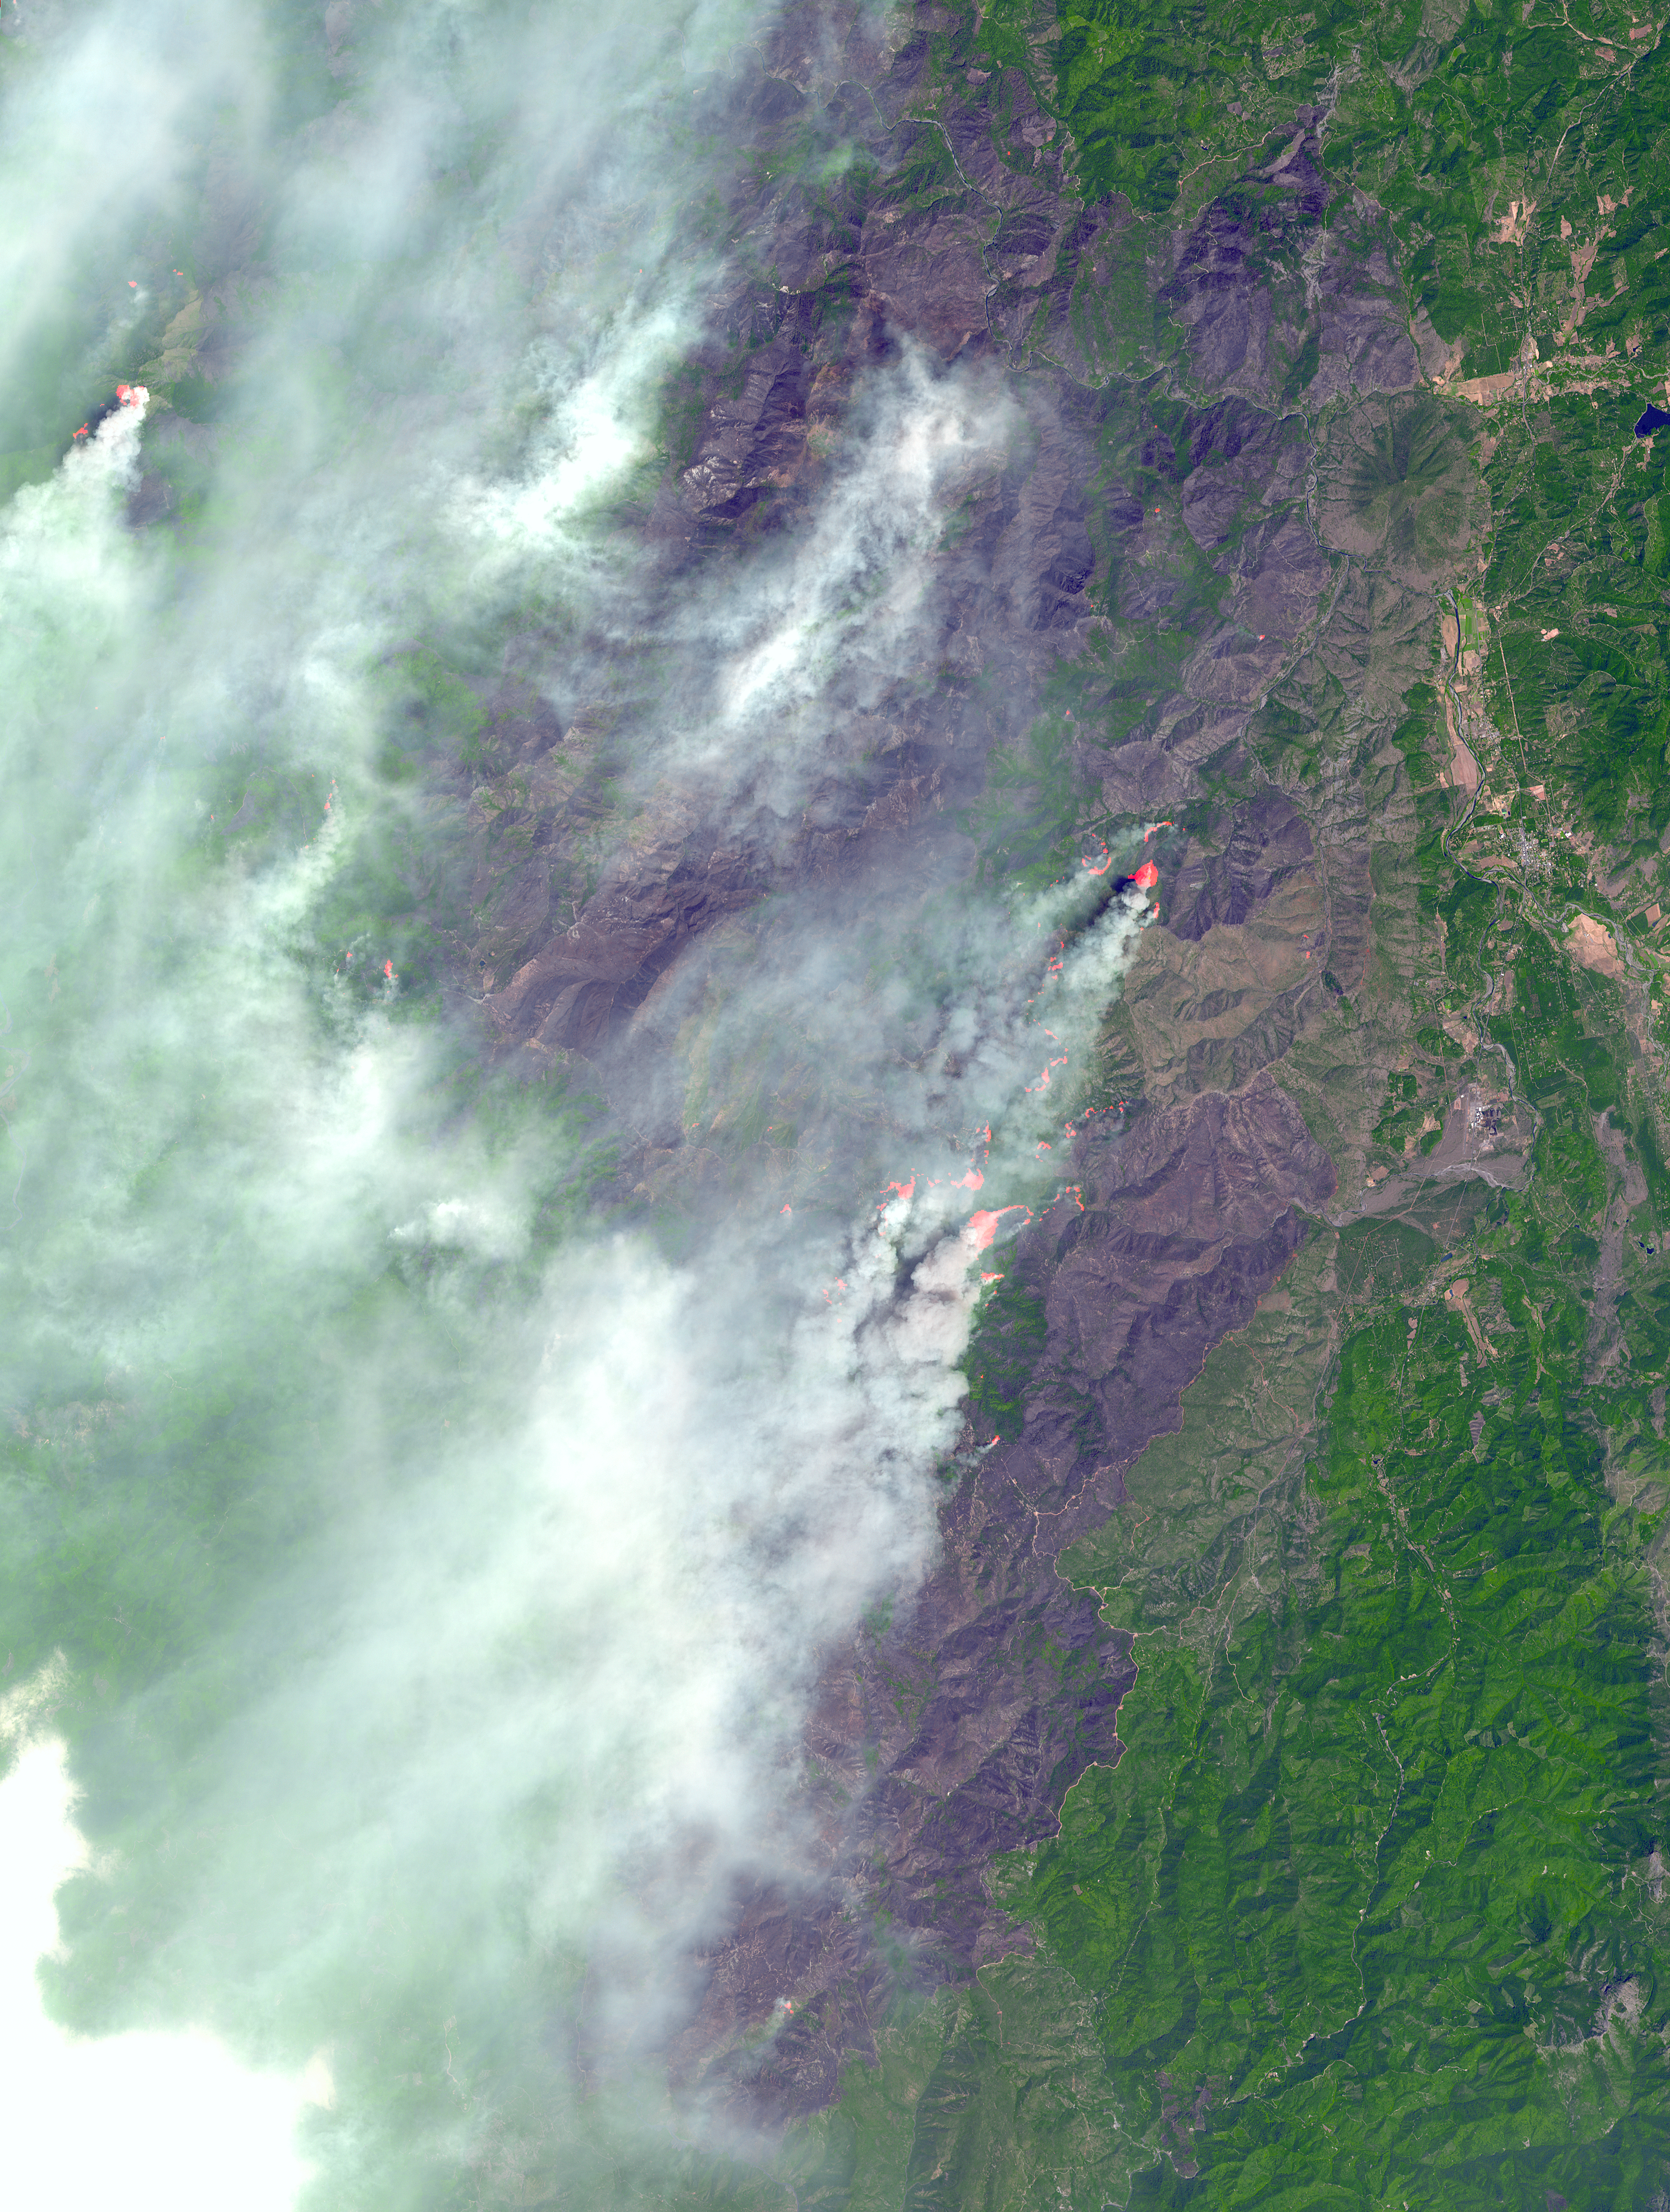

Biscuit Fire, OR

In southwest Oregon, the Biscuit Fire continues to grow. This image, acquired from the Advanced Spaceborne Thermal Emission and Reflection Radiometer (ASTER) on NASA’s Terra satellite on August 14, 2002, shows the pillars of smoke arising from the fires. Active fire areas are in red. More than 6,000 fire personnel are assigned to the Biscuit Fire alone, which was 390,276 acres as of Thursday morning, August 15, and only 26 percent contained. Among the resources threatened are thousands of homes, three nationally designated wild and scenic rivers, and habitat for several categories of plants and animals at risk of extinction. Firefighters currently have no estimate as to when the fire might be contained.

With its 14 spectral bands from the visible to the thermal infrared wavelength region, and its high spatial resolution of 15 to 90 meters (about 50 to 300 feet), ASTER will image Earth for the next six years to map and monitor the changing surface of our planet.

ASTER is one of five Earth-observing instruments launched December 18, 1999, on NASA’s Terra satellite. The instrument was built by Japan’s Ministry of Economy, Trade and Industry. A joint U.S./Japan science team is responsible for validation and calibration of the instrument and the data products.

The broad spectral coverage and high spectral resolution of ASTER will provide scientists in numerous disciplines with critical information for surface mapping, and monitoring dynamic conditions and temporal change. Example applications are: monitoring glacial advances and retreats; monitoring potentially active volcanoes; identifying crop stress; determining cloud morphology and physical properties; wetlands evaluation; thermal pollution monitoring; coral reef degradation; surface temperature mapping of soils and geology; and measuring surface heat balance.

Dr. Anne Kahle at NASA’s Jet Propulsion Laboratory, Pasadena, Calif., is the U.S. science team leader; Bjorn Eng of JPL is the project manager. The Terra mission is part of NASA’s Earth Science Enterprise, a long-term research effort to understand and protect our home planet.

Size: 45 by 60 kilometers (27.9 by 37.2 miles)
Location: 42.1 degrees North latitude, 124.1 degrees West longitude
Orientation: North at top
Image Data: ASTER bands 1, 2, 3 and 8.
Original Data Resolution: 15 and 30 meters (49.2 and 98.4 feet)
Date Acquired: August 14, 2002

Credit: NASA/GSFC/METI/ERSDAC/JAROS, and U.S./Japan ASTER Science Team